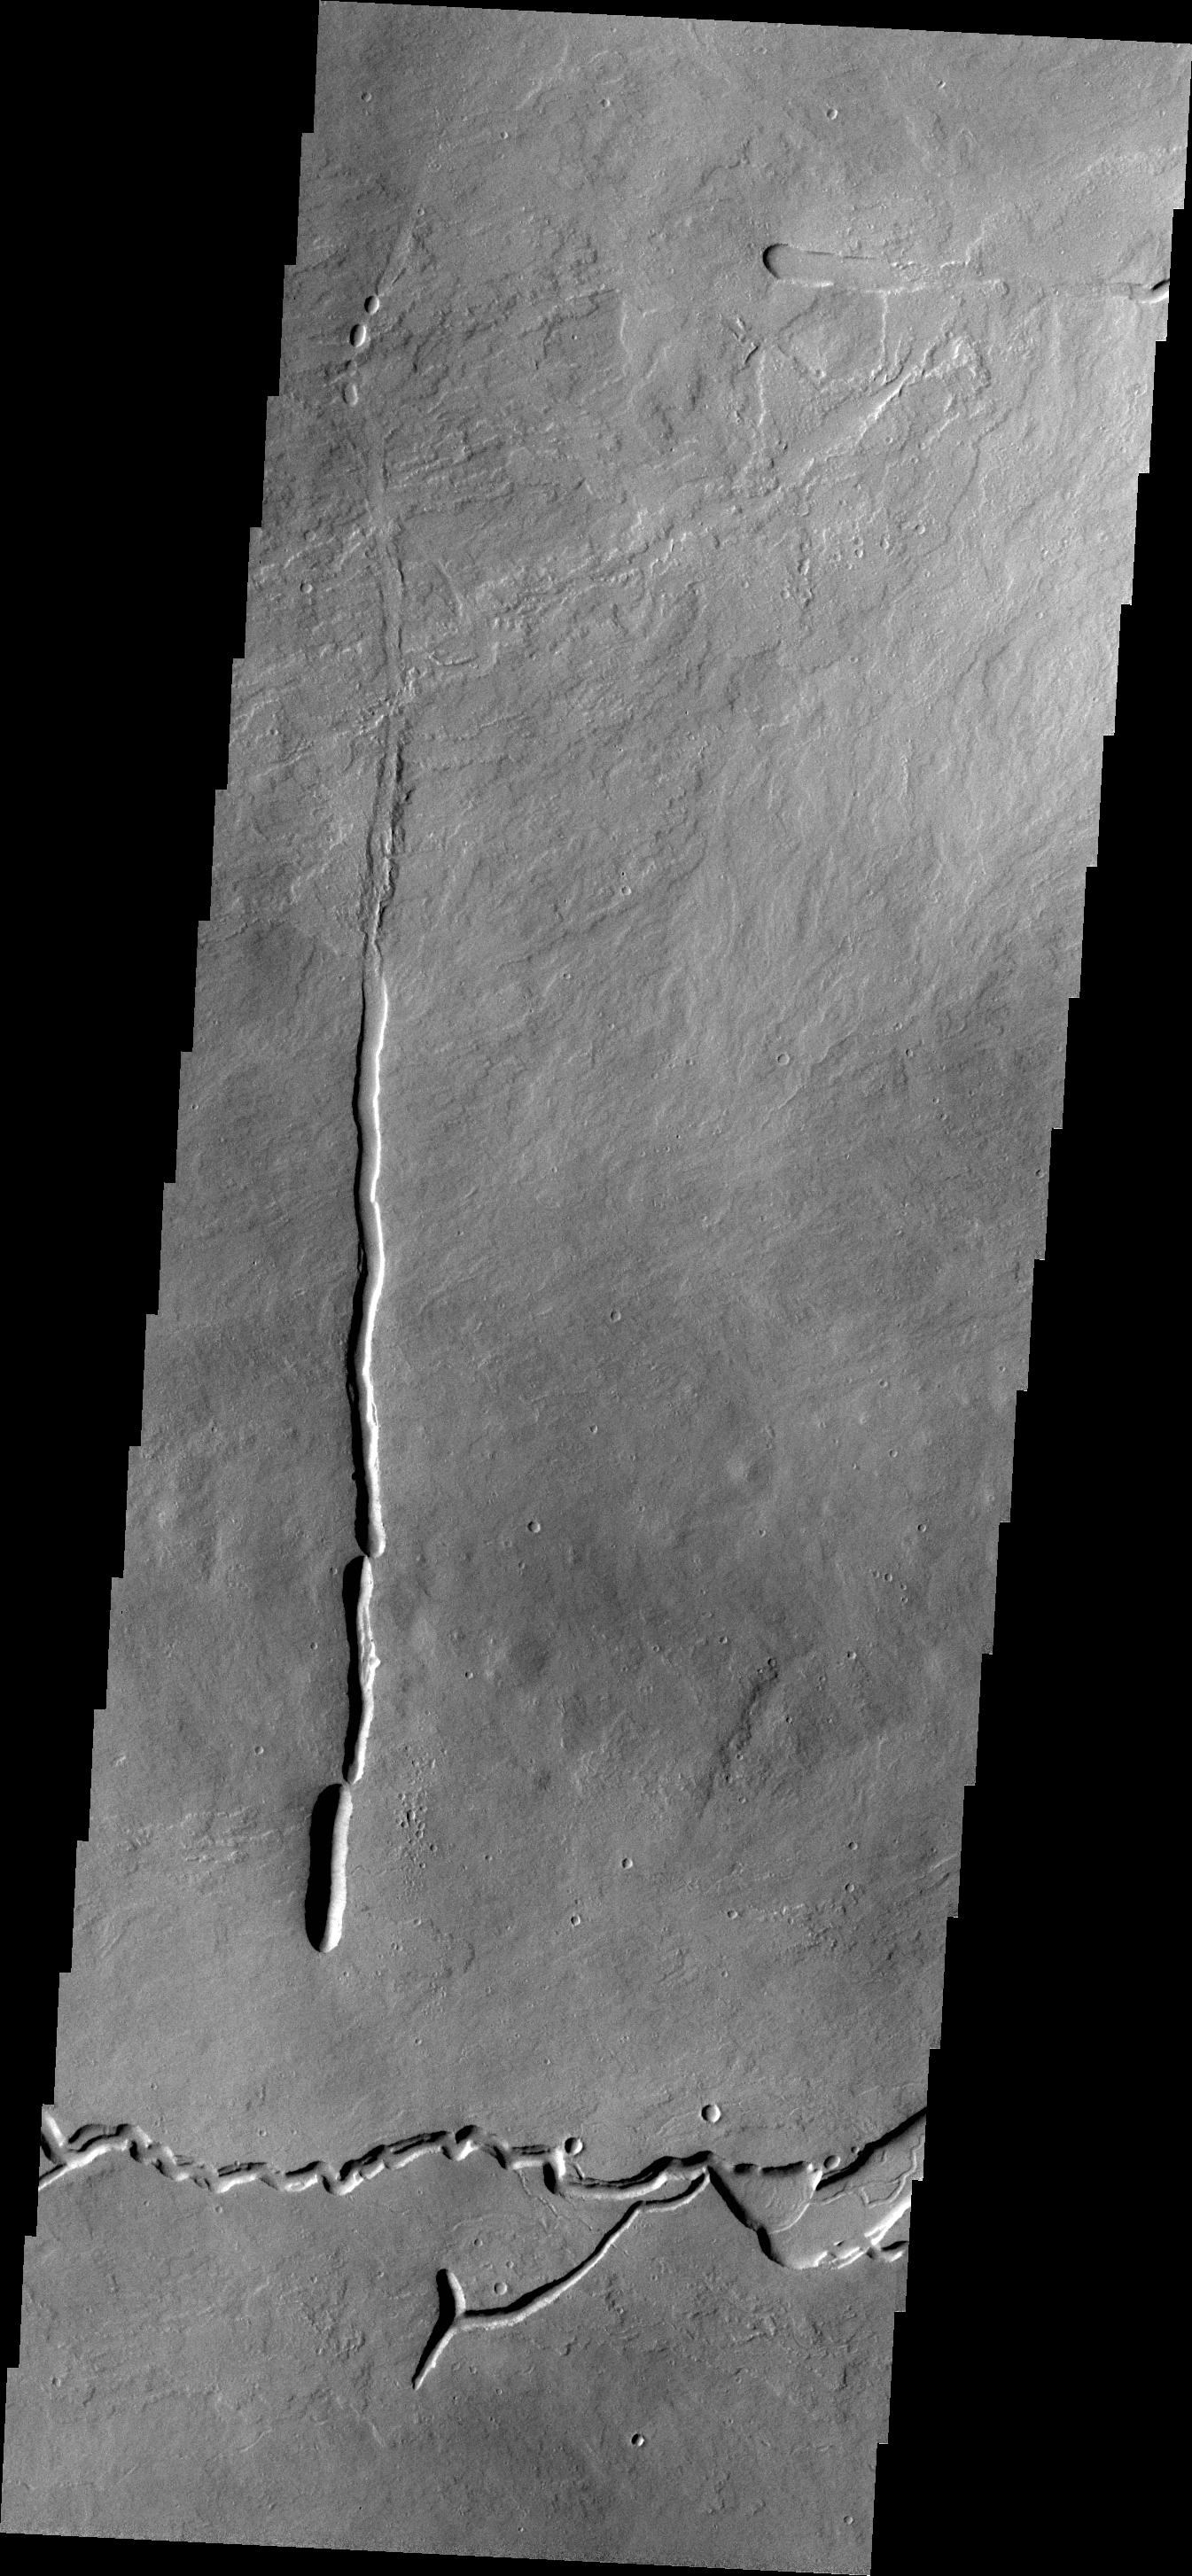

Lava Channels

The channels in this VIS image are located on the large volcanic flow complex north of Ascreaus Mons. The channels were carved by the flow of lava rather than water.

Credit: NASA/JPL-Caltech/ASU